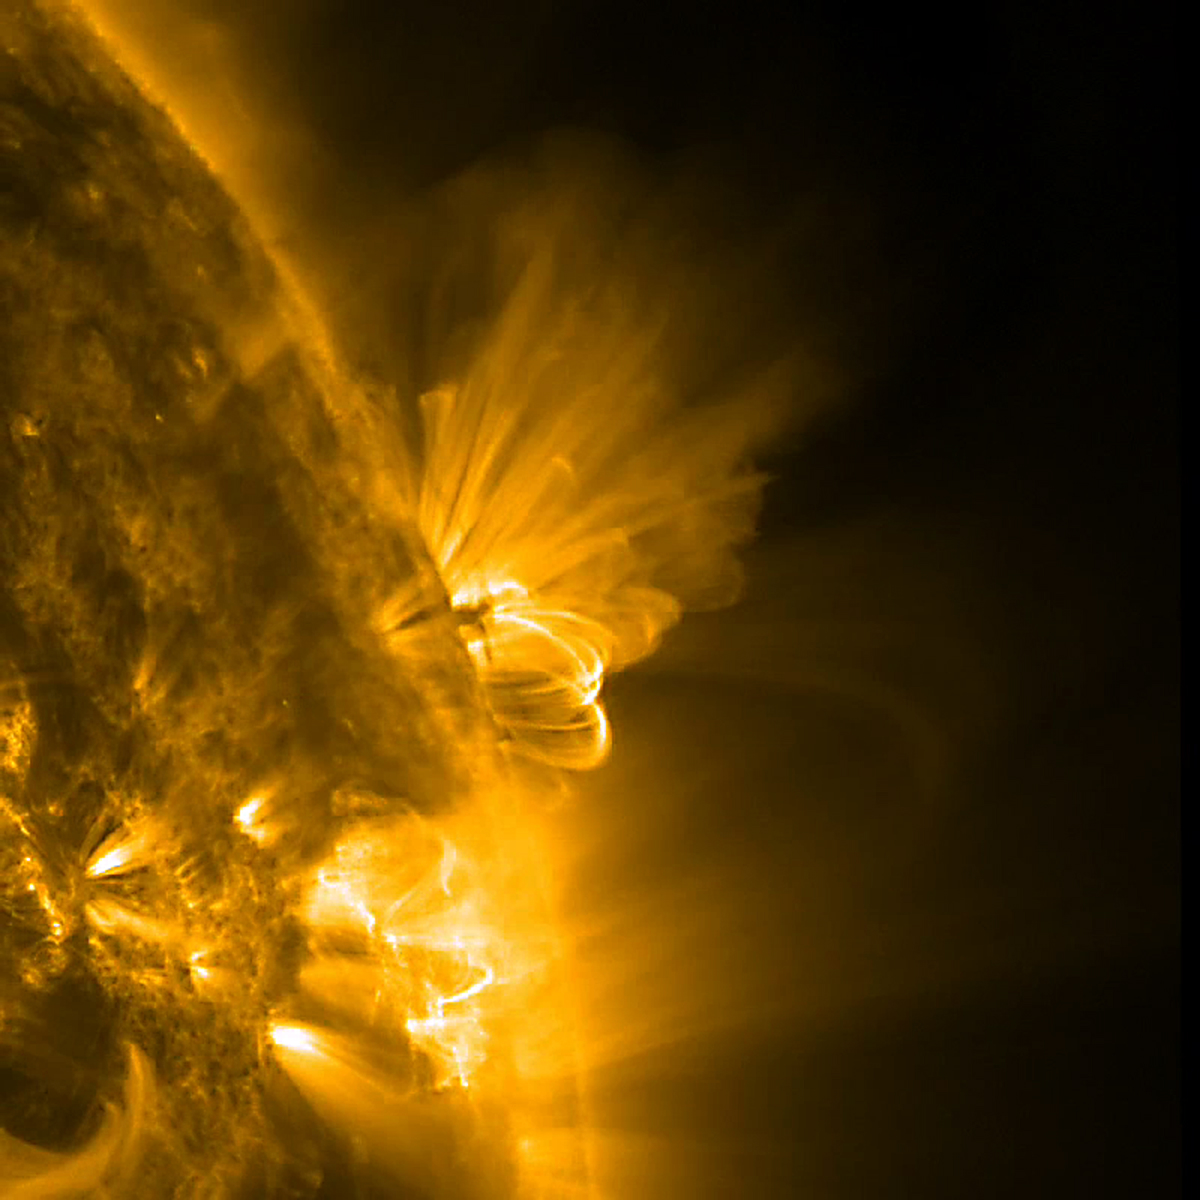

Tangled up Active Region

This close-up image of the sun presents an active region in profile as it rotated out of view. We can observe both the bright arching field lines and smaller pieces of darker matter in their midst being pulled back and forth just above the Sun's surface over about 36 hours (July 20-22, 2011). Both of these physical responses were caused by strong, tangled magnetic forces that are constantly evolving and reorganizing within the active region. Other active regions can be seen in the foreground as well. The image and movie were taken in extreme ultraviolet light of ionized iron heated to one million degrees.

Credit: NASA/GSFC/SDO